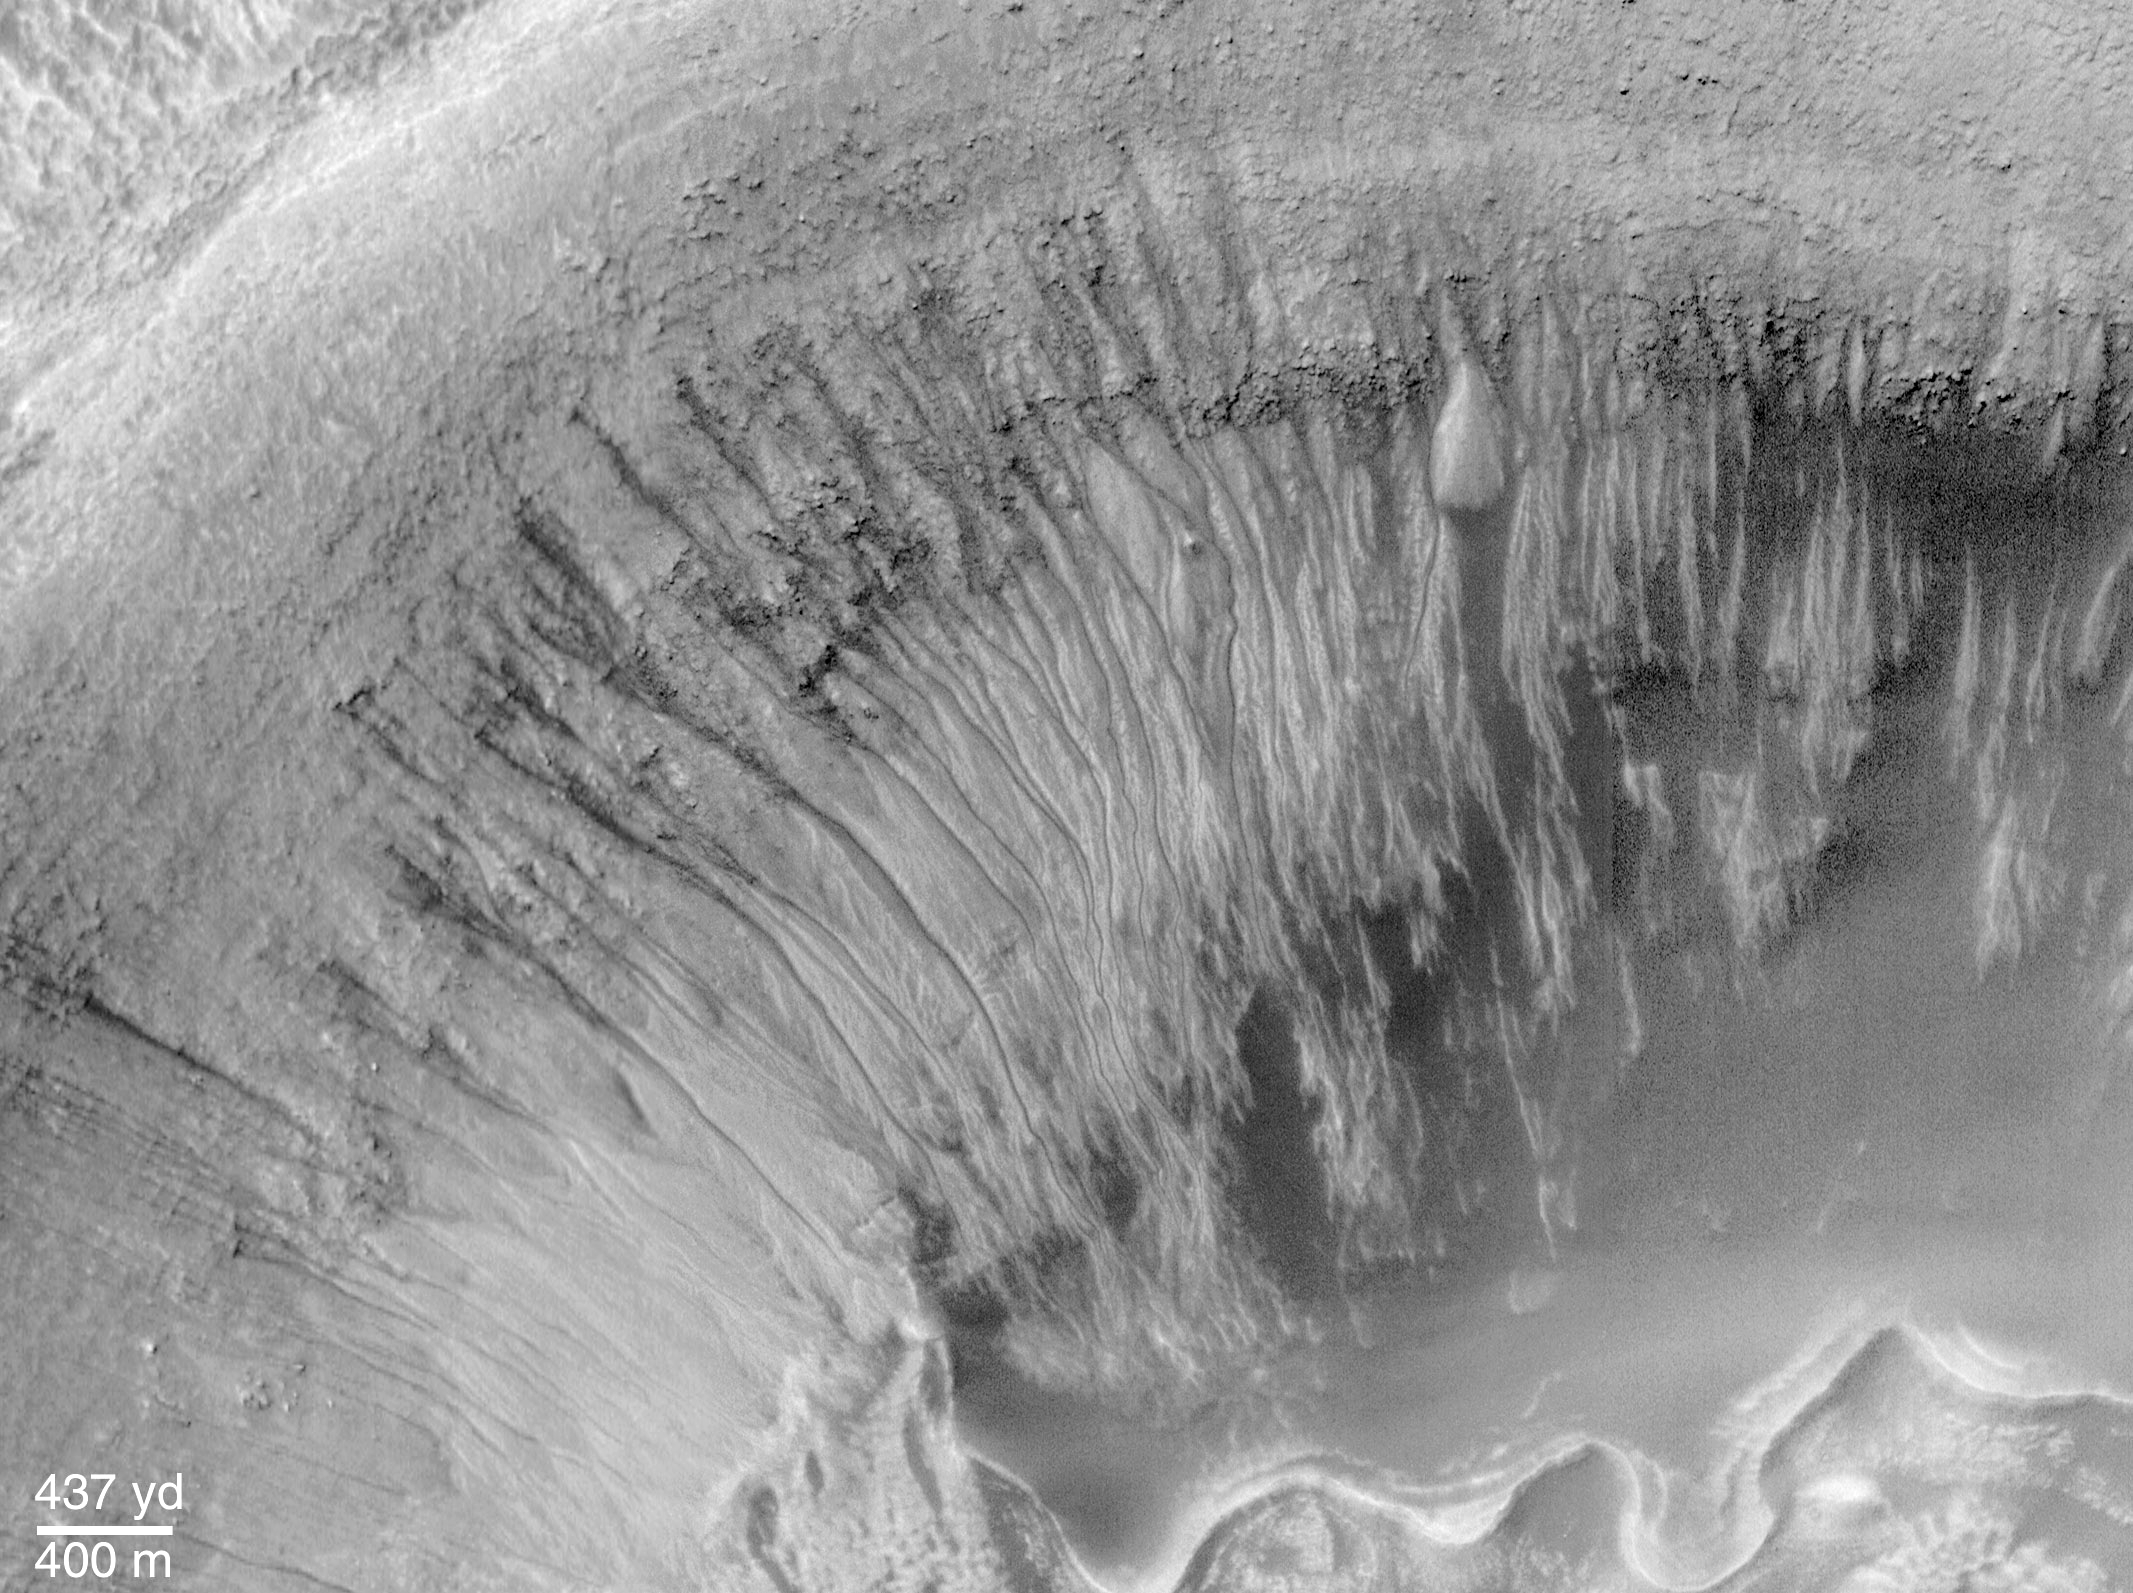

Evidence for Recent Liquid Water on Mars: Channeled Aprons in a Small Crater within Newton Crater

Newton Crater is a large basin formed by an asteroid impact that probably occurred more than 3 billion years ago. It is approximately 287 kilometers (178 miles) across. The picture shown here (top) highlights the north wall of a specific, smaller crater located in the southwestern quarter of Newton Crater (above). The crater of interest was also formed by an impact; it is about 7 km (4.4 mi) across, which is about 7 times bigger than the famous Meteor Crater in northern Arizona in North America.

The north wall of the small crater has many narrow gullies eroded into it. These are hypothesized to have been formed by flowing water and debris flows. Debris transported with the water created lobed and finger-like deposits at the base of the crater wall where it intersects the floor (bottom center top image). Many of the finger-like deposits have small channels indicating that a liquid–most likely water–flowed in these areas. Hundreds of individual water and debris flow events might have occurred to create the scene shown here. Each outburst of water from higher upon the crater slopes would have constituted a competition between evaporation, freezing, and gravity.

The individual deposits at the ends of channels in this MOC image mosaic were used to get a rough estimate of the minimum amount of water that might be involved in each flow event. This is done first by assuming that the deposits are like debris flows on Earth. In a debris flow, no less than about 10% (and no more than 30%) of their volume is water. Second, the volume of an apron deposit is estimated by measuring the area covered in the MOC image and multiplying it by a conservative estimate of thickness, 2 meters (6.5 feet). For a flow containing only 10% water, these estimates conservatively suggest that about 2.5 million liters (660,000 gallons) of water are involved in each event; this is enough to fill about 7 community-sized swimming pools or enough to supply 20 people with their water needs for a year.

The MOC high resolution view is located near 41.1°S, 159.8°W and is a mosaic of three different pictures acquired between January and May 2000. The MOC scene is illuminated from the left; north is up. The context picture was acquired in 1977 by the Viking 1 orbiter and is illuminated from the upper right.

Credit: NASA/JPL/MSSS